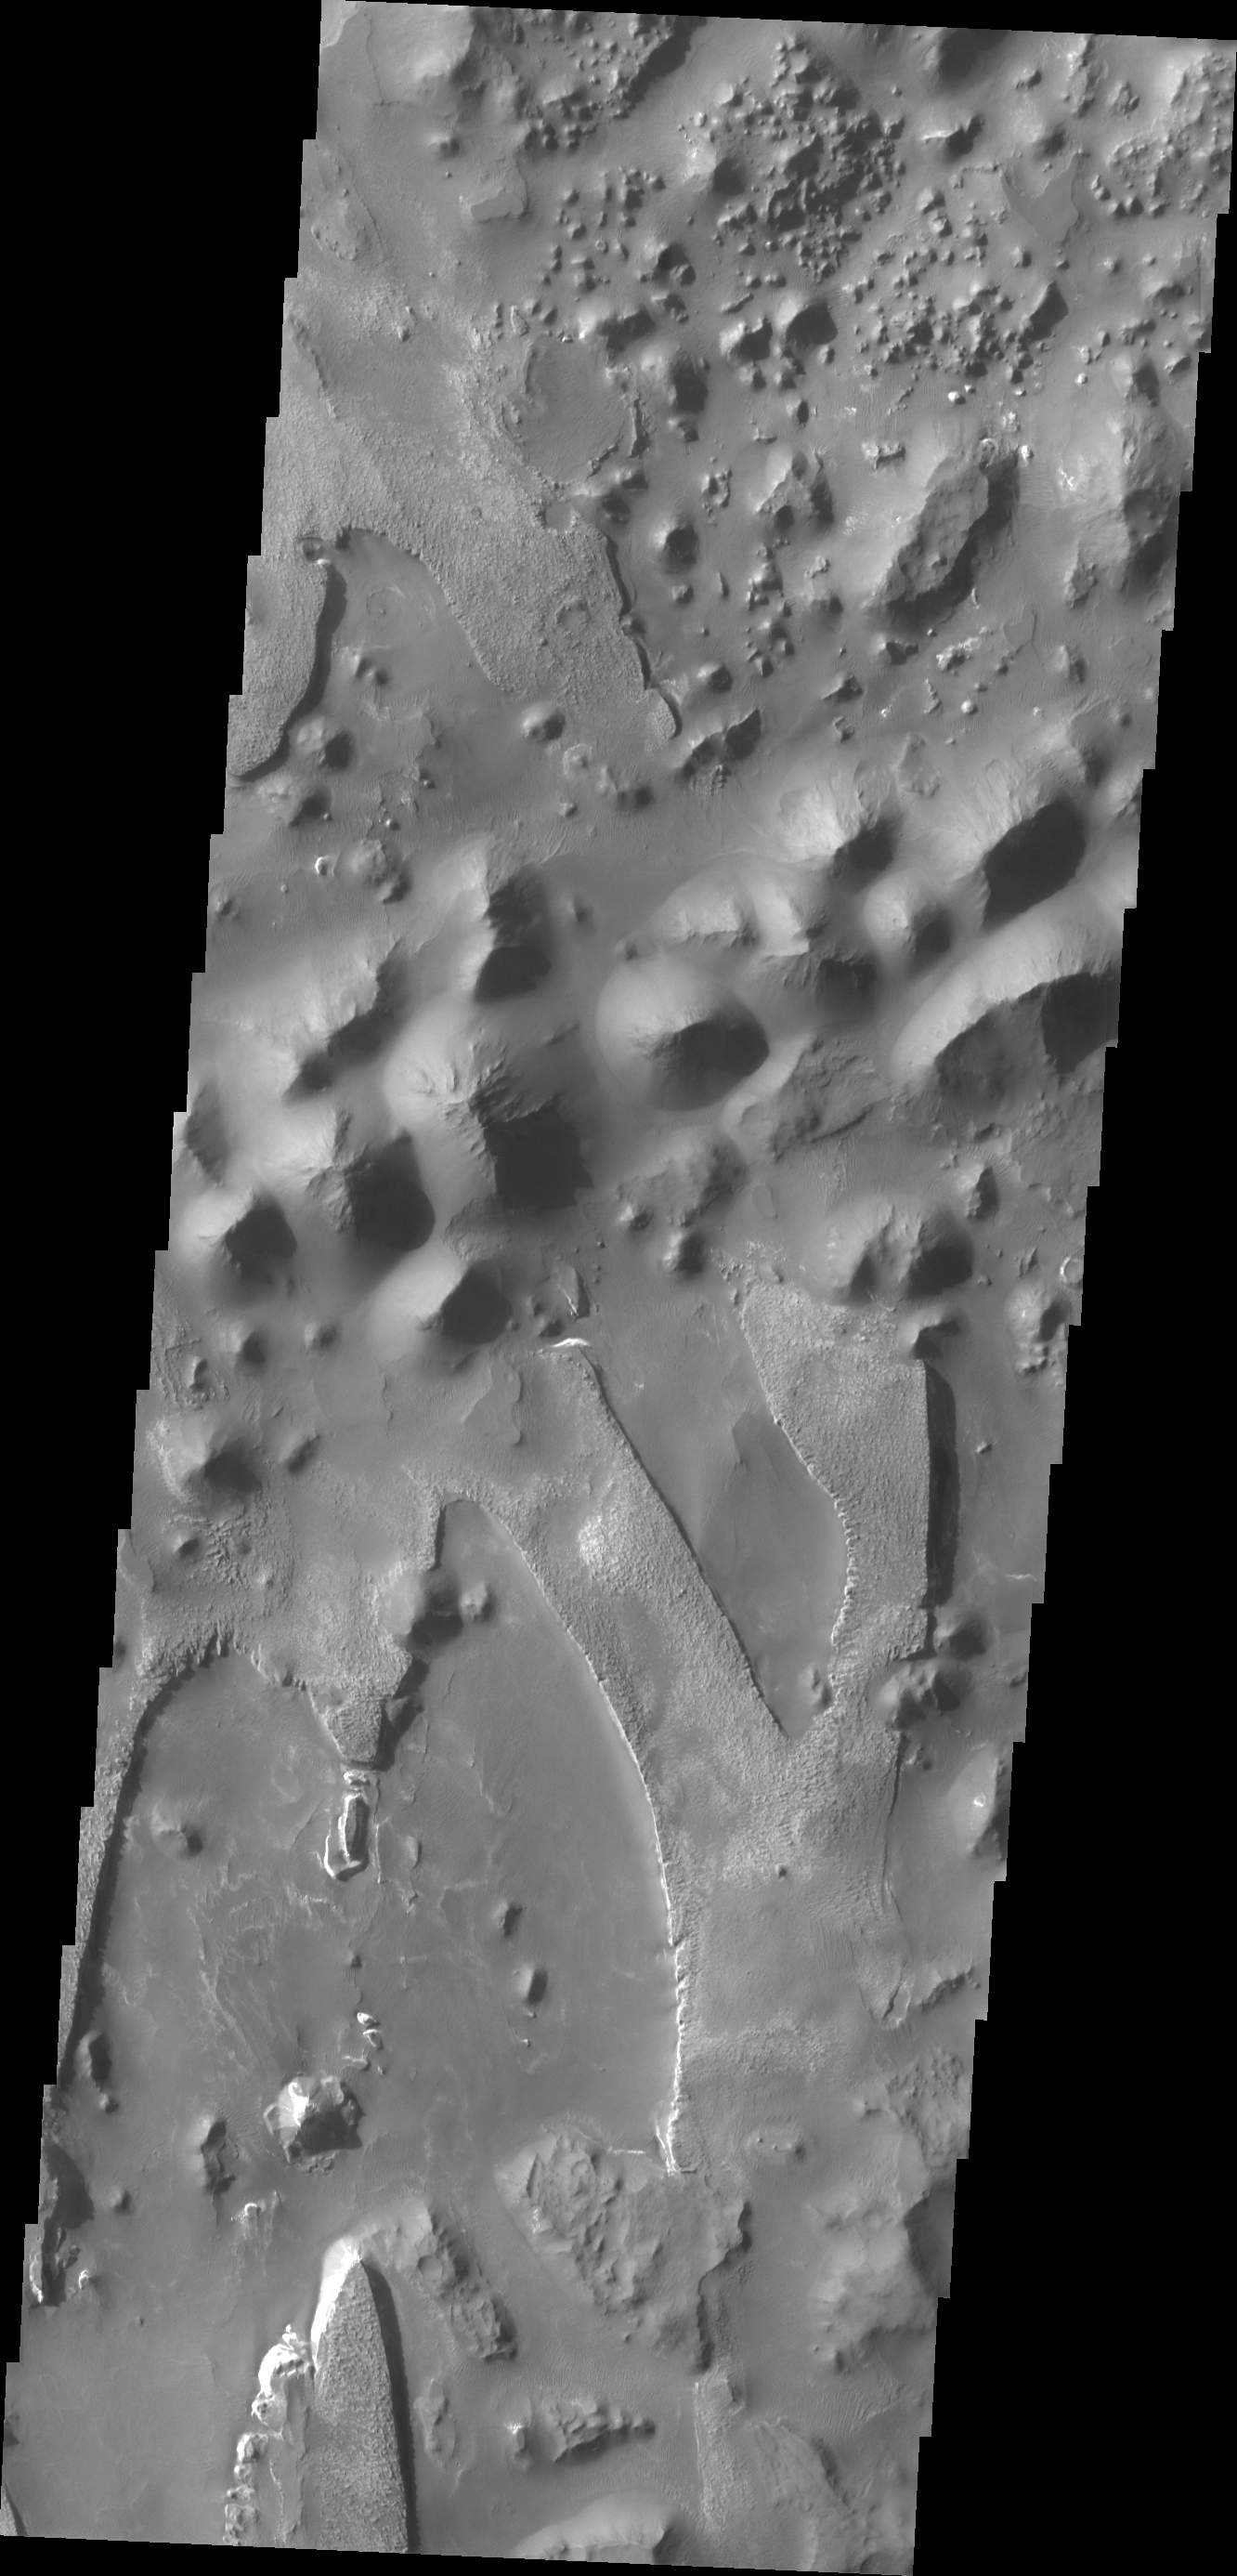

Aureum Chaos

The unusual and apparently layered surface in this image is located in Aureum Chaos.

Credit: NASA/JPL/ASU